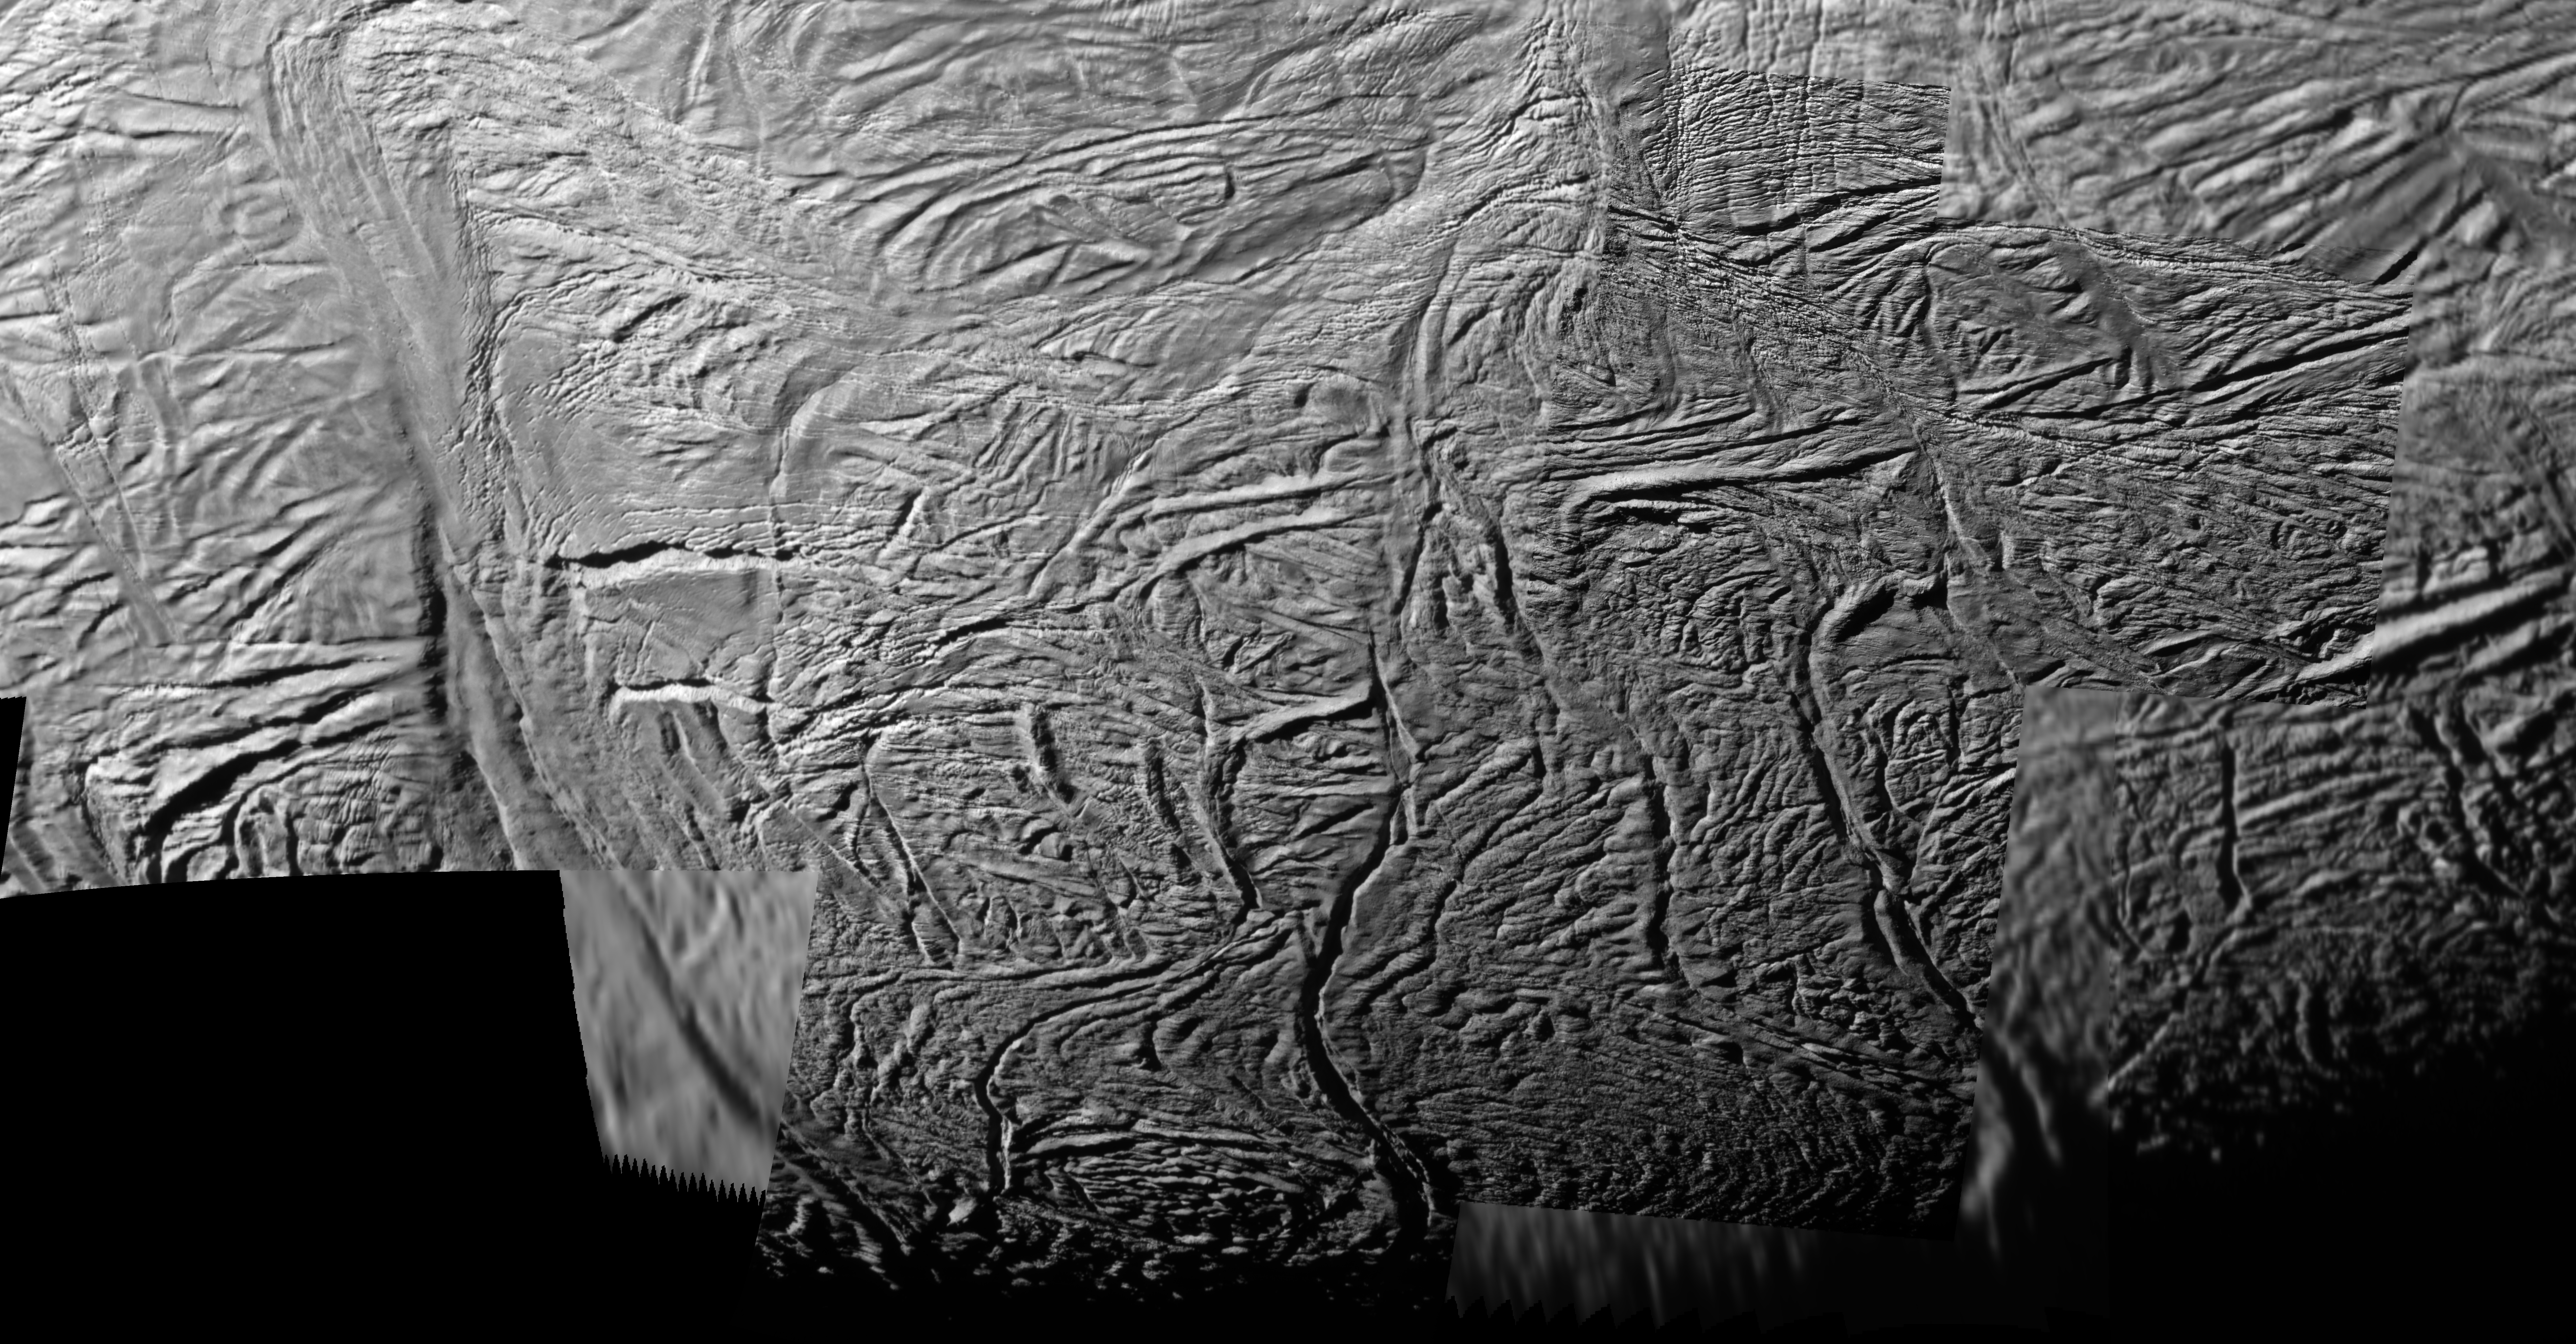

Enceladan Tectonics

This mosaic shows extraordinary details of tectonic deformation in the fractured south polar region of Saturn’s moon Enceladus, where jets of water ice spray outward to form Saturn’s E ring. The images were captured by NASA’s Cassini spacecraft.

This image and others like it from the close flyby of Enceladus on Nov. 21, 2009, are among the best visible light images Cassini will capture of the region around the “tiger stripes,” the fissures that spray icy particles, water vapor and organic compounds, before the moon’s south polar region enters winter darkness for the coming years. Cassini scientists will use these new images to study geological activity associated with the tiger stripes and their effects on the surrounding terrain. See PIA11687 and PIA11688 to learn more.

In this view, three prominent tiger stripe fractures extend from the bottom center of the mosaic upwards toward the center. From left to right, they are Alexandria Sulcus, Cairo Sulcus, and Baghdad Sulcus. Across the middle of the image, near the northern end of the tiger stripes, a conspicuous pattern of parallel 90-degree bends has formed. The bends curve along similar paths, that is, starting in a direction parallel to tiger stripes at one end and turning perpendicular at the other. Changes in the nature of regional tectonic stresses presumably cause the bends and narrow ridges to form perpendicular to tiger stripe direction. Analyzing systematic tectonic patterns like these throughout the south polar region may lead to an understanding of the forces and mechanism that drive Enceladus’ activity. See PIA11114 and PIA08386 to learn more.

This mosaic was created from six images that are also part of a larger mosaic (see PIA11685). The images were re-projected into orthographic map projection. This view looks toward south polar terrain of Enceladus (504 kilometers, 313 miles across). This view is centered on terrain at 73 degrees south latitude, 54 degrees west longitude.

The images were obtained in visible light with the Cassini spacecraft narrow-angle camera on Nov. 21, 2009. The view was obtained at distances of approximately 3,200 kilometers (2,000 miles) to 7,000 kilometers (4,300 miles). Image scale is about 18 meters (58 feet) per pixel.

The Cassini-Huygens mission is a cooperative project of NASA, the European Space Agency and the Italian Space Agency. The Jet Propulsion Laboratory, a division of the California Institute of Technology in Pasadena, manages the mission for NASA’s Science Mission Directorate in Washington. The Cassini orbiter and its two onboard cameras were designed, developed and assembled at JPL. The imaging team is based at the Space Science Institute, Boulder, Colo.

Credit: NASA/JPL/Space Science Institute